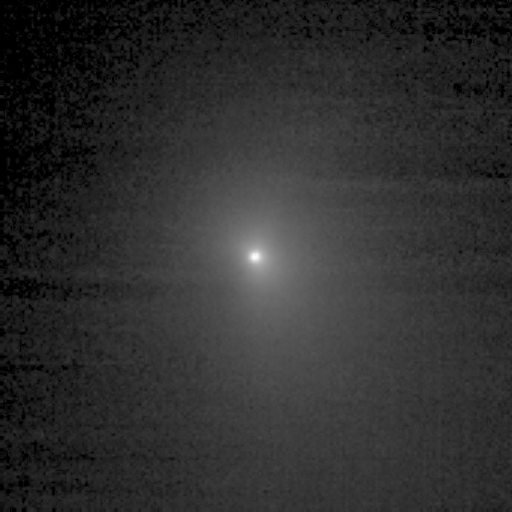

On Course for a Comet

This image shows comet Tempel 1 as seen through the clear filter of the medium resolution imager camera on Deep Impact. It was taken on June 27, 2005, when the spacecraft was 6,229,030.3 kilometers (3,870,719 miles) away from the comet. Three images were combined to create this picture, and a logarithmic stretch was applied to enhance the coma of the comet.

Credit: NASA/JPL-Caltech/UMD